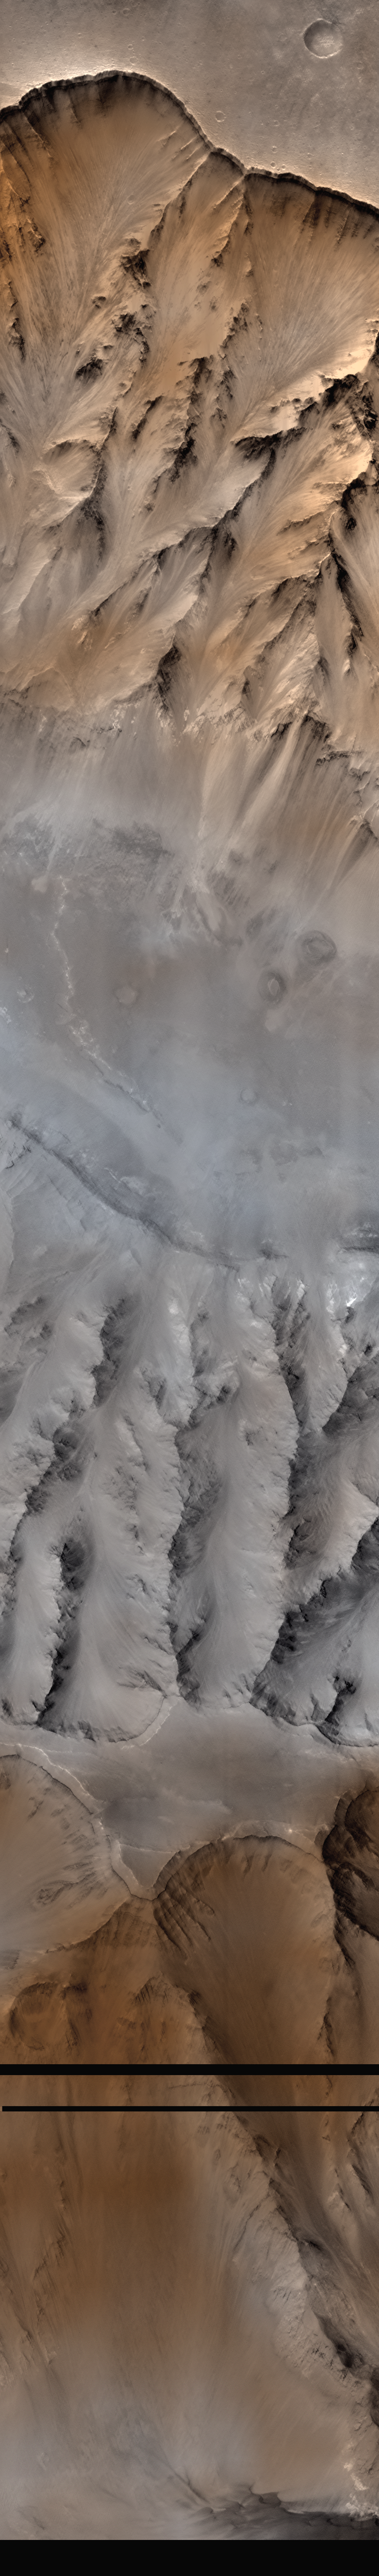

Coprates Chasma

Mars Orbiter Camera (MOC) image of a 10 km by 12 km area of Coprates Chasma (14.7 degrees S, 55.8 degrees W), a ridge with a flat upper surface in the center of Coprates Chasma, which is part of the 6000-km-long Valles Marineris. Rock layers are visible just below the ridge. The gray scale (4.8 m/pixel) MOC image was combined with a Viking Orbiter color view of the same area. The faults of a graben offset beds on the slope to the left.

Figure caption from Science Magazine.

Credit: NASA/JPL/Malin Space Science Systems